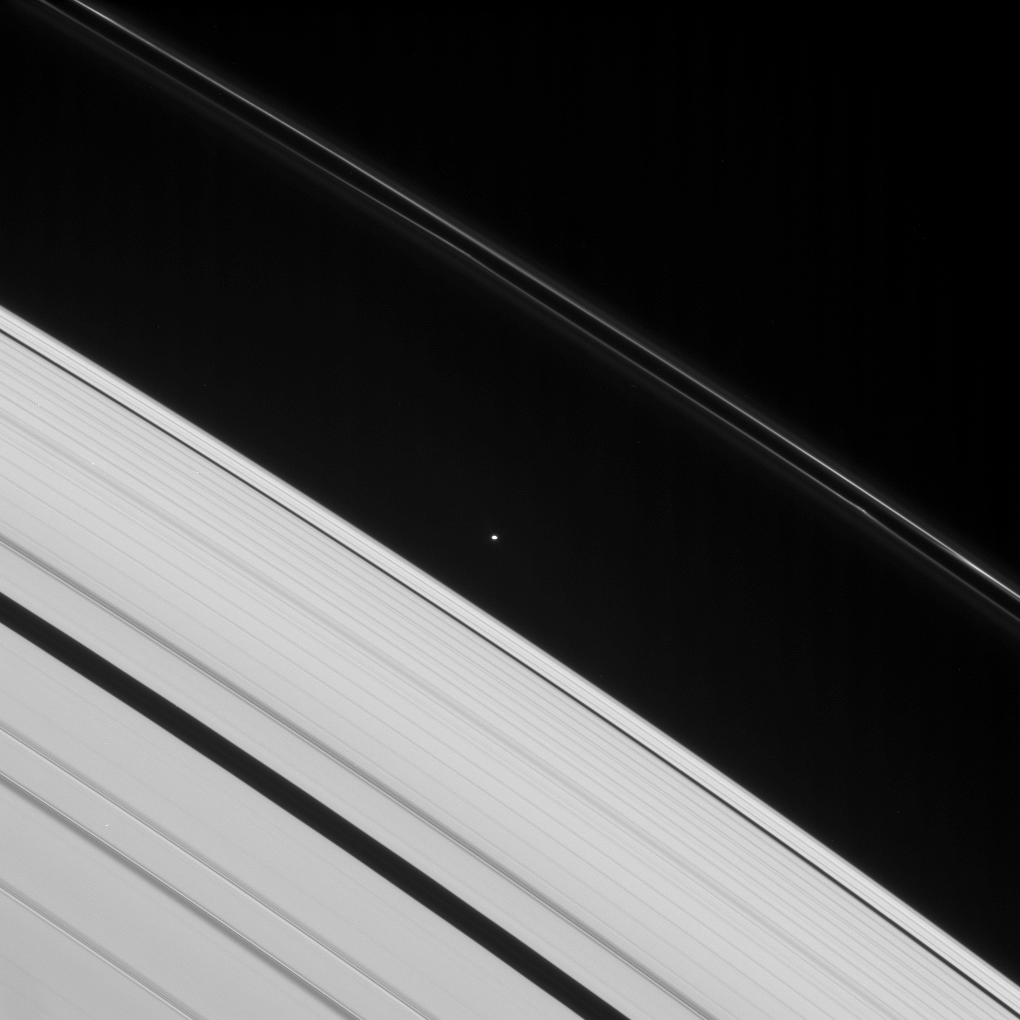

Roche Division

Atlas, seen here, is one of the two moons that ply the Roche Division—the region between Saturn’s A and F rings. Prometheus also orbits within this division.

This view looks toward flying-saucer-shaped Atlas (32 kilometers, or 20 miles across at its widest point) and the unilluminated side of the rings from about 37 degrees above the ringplane.

The image was taken in visible light with the Cassini spacecraft narrow-angle camera on March 9, 2008. The view was obtained at a distance of approximately 1.5 million kilometers (925,000 miles) from Atlas and at a Sun-Atlas-spacecraft, or phase, angle of 44 degrees. Image scale is 9 kilometers (6 miles) per pixel.

The Cassini-Huygens mission is a cooperative project of NASA, the European Space Agency and the Italian Space Agency. The Jet Propulsion Laboratory, a division of the California Institute of Technology in Pasadena, manages the mission for NASA’s Science Mission Directorate, Washington, D.C. The Cassini orbiter and its two onboard cameras were designed, developed and assembled at JPL. The imaging operations center is based at the Space Science Institute in Boulder, Colo.

Credit: NASA/JPL/Space Science Institute